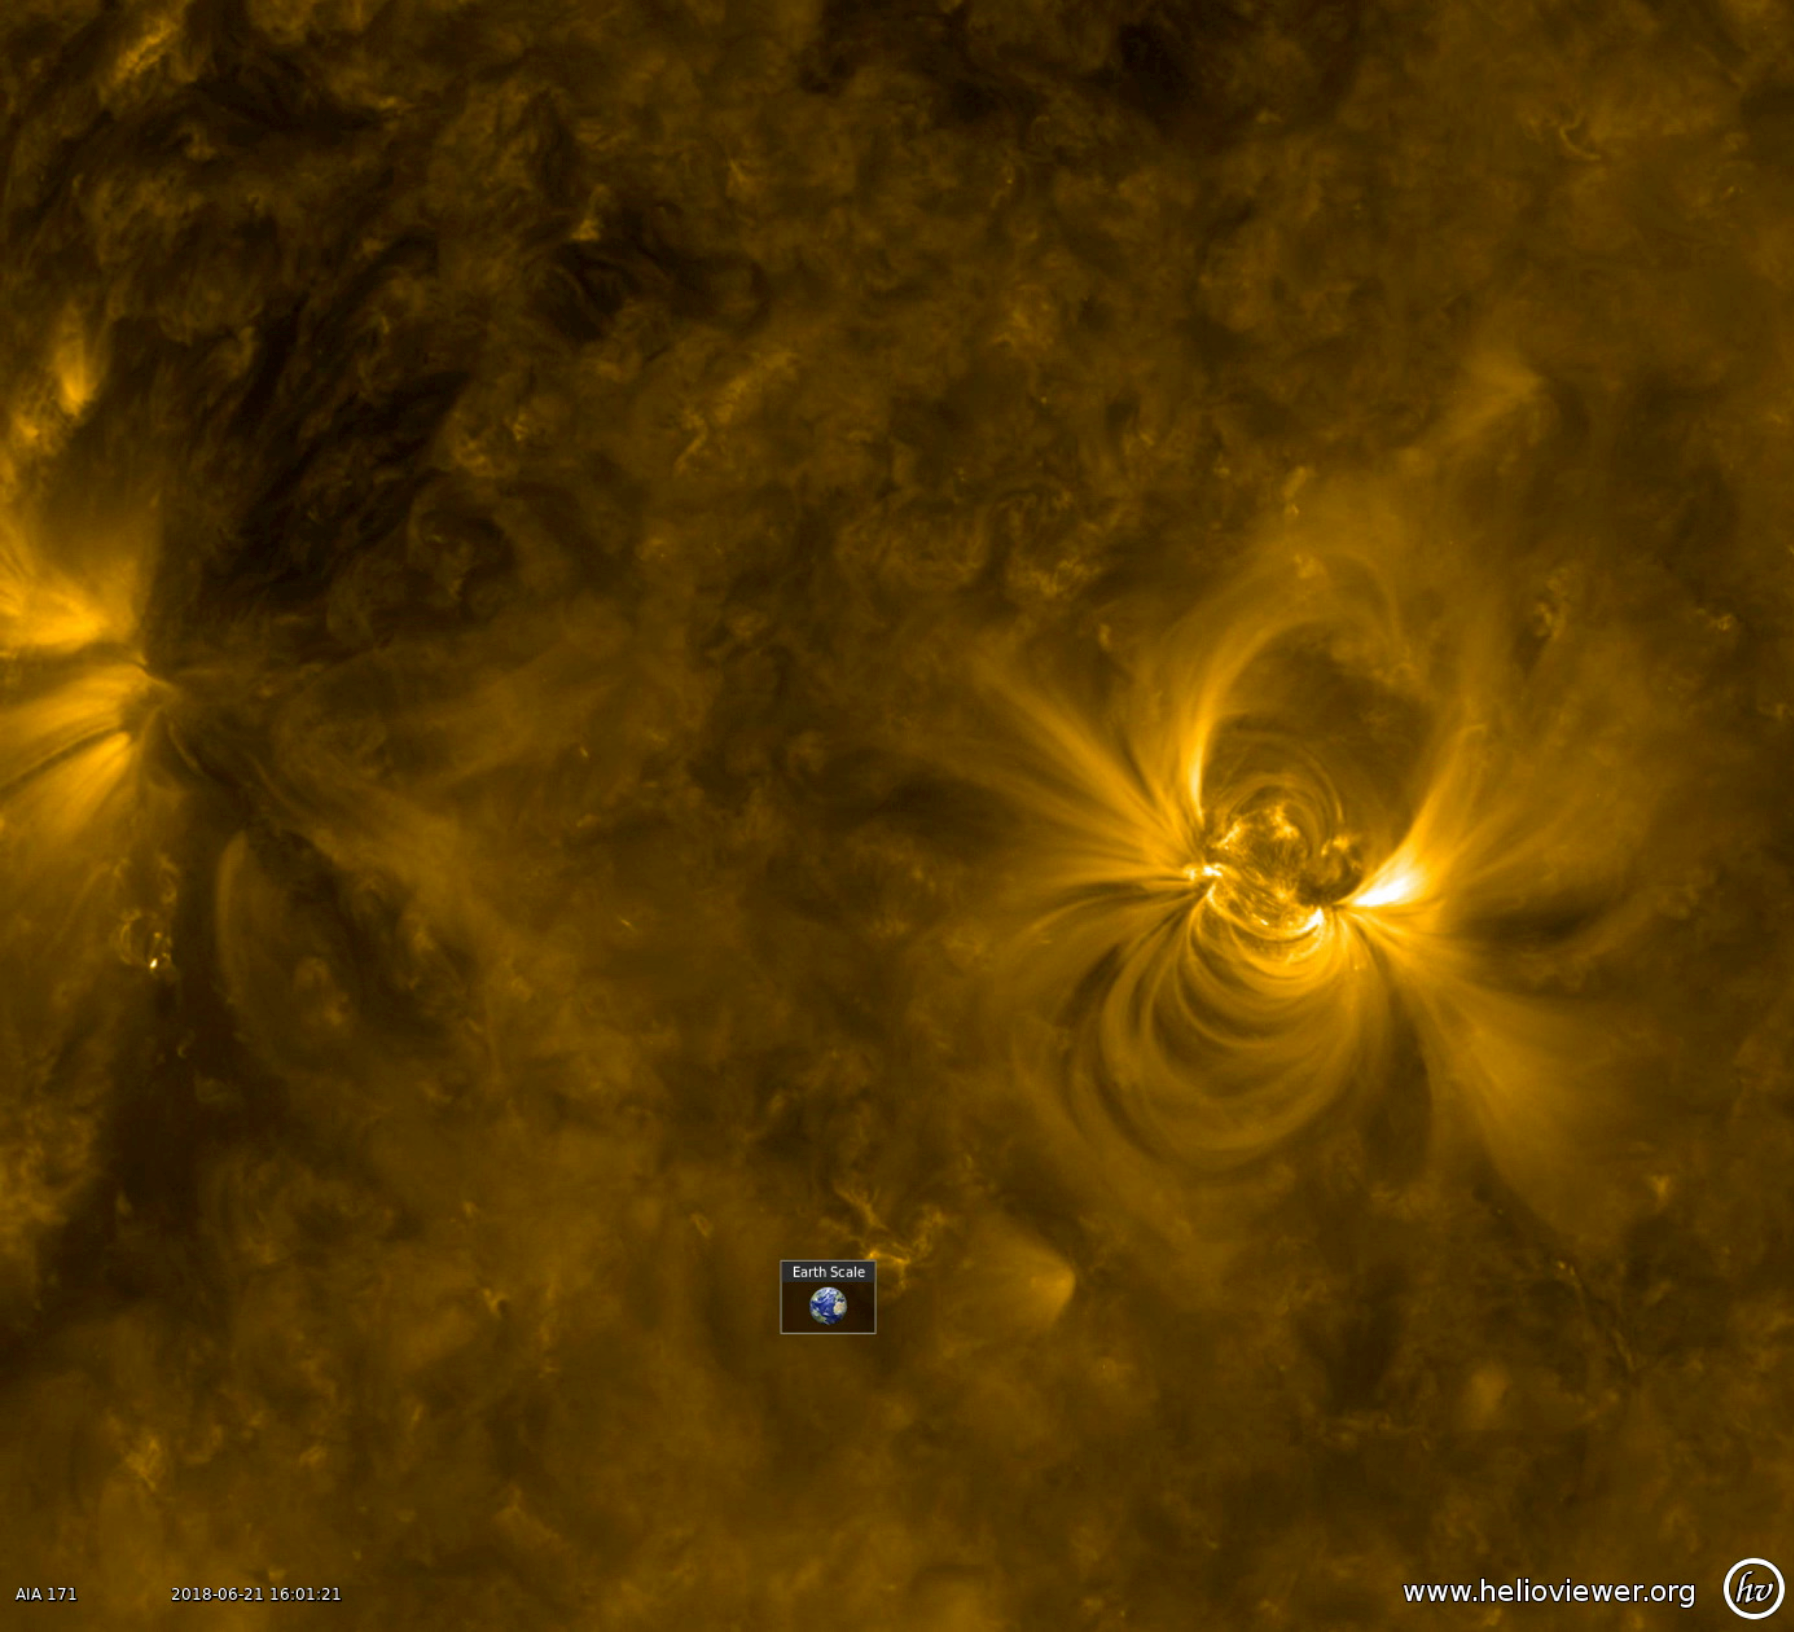

Rambunctious Active Region

A new active region appeared on June 19th, quickly growing in size over two days (June 20-22, 2018). Active regions are areas of enhanced magnetic activity on the Sun’s surface, generating the huge loops and dynamic surges observed here. Charged particles spinning along the field lines above the active region are illuminated in this wavelength of extreme ultraviolet light. The superimposed Earth icon gives a sense of just how large these loops are.

Movies
PIA22582_Rambunctious_Active_Region_big.mp4
PIA22582_Rambunctious_Active_Region_sm.mp4

SDO is managed by NASA’s Goddard Space Flight Center, Greenbelt, Maryland, for NASA’s Science Mission Directorate, Washington. Its Atmosphere Imaging Assembly was built by the Lockheed Martin Solar Astrophysics Laboratory (LMSAL), Palo Alto, California.

Credit: NASA/GSFC/Solar Dynamics Observatory